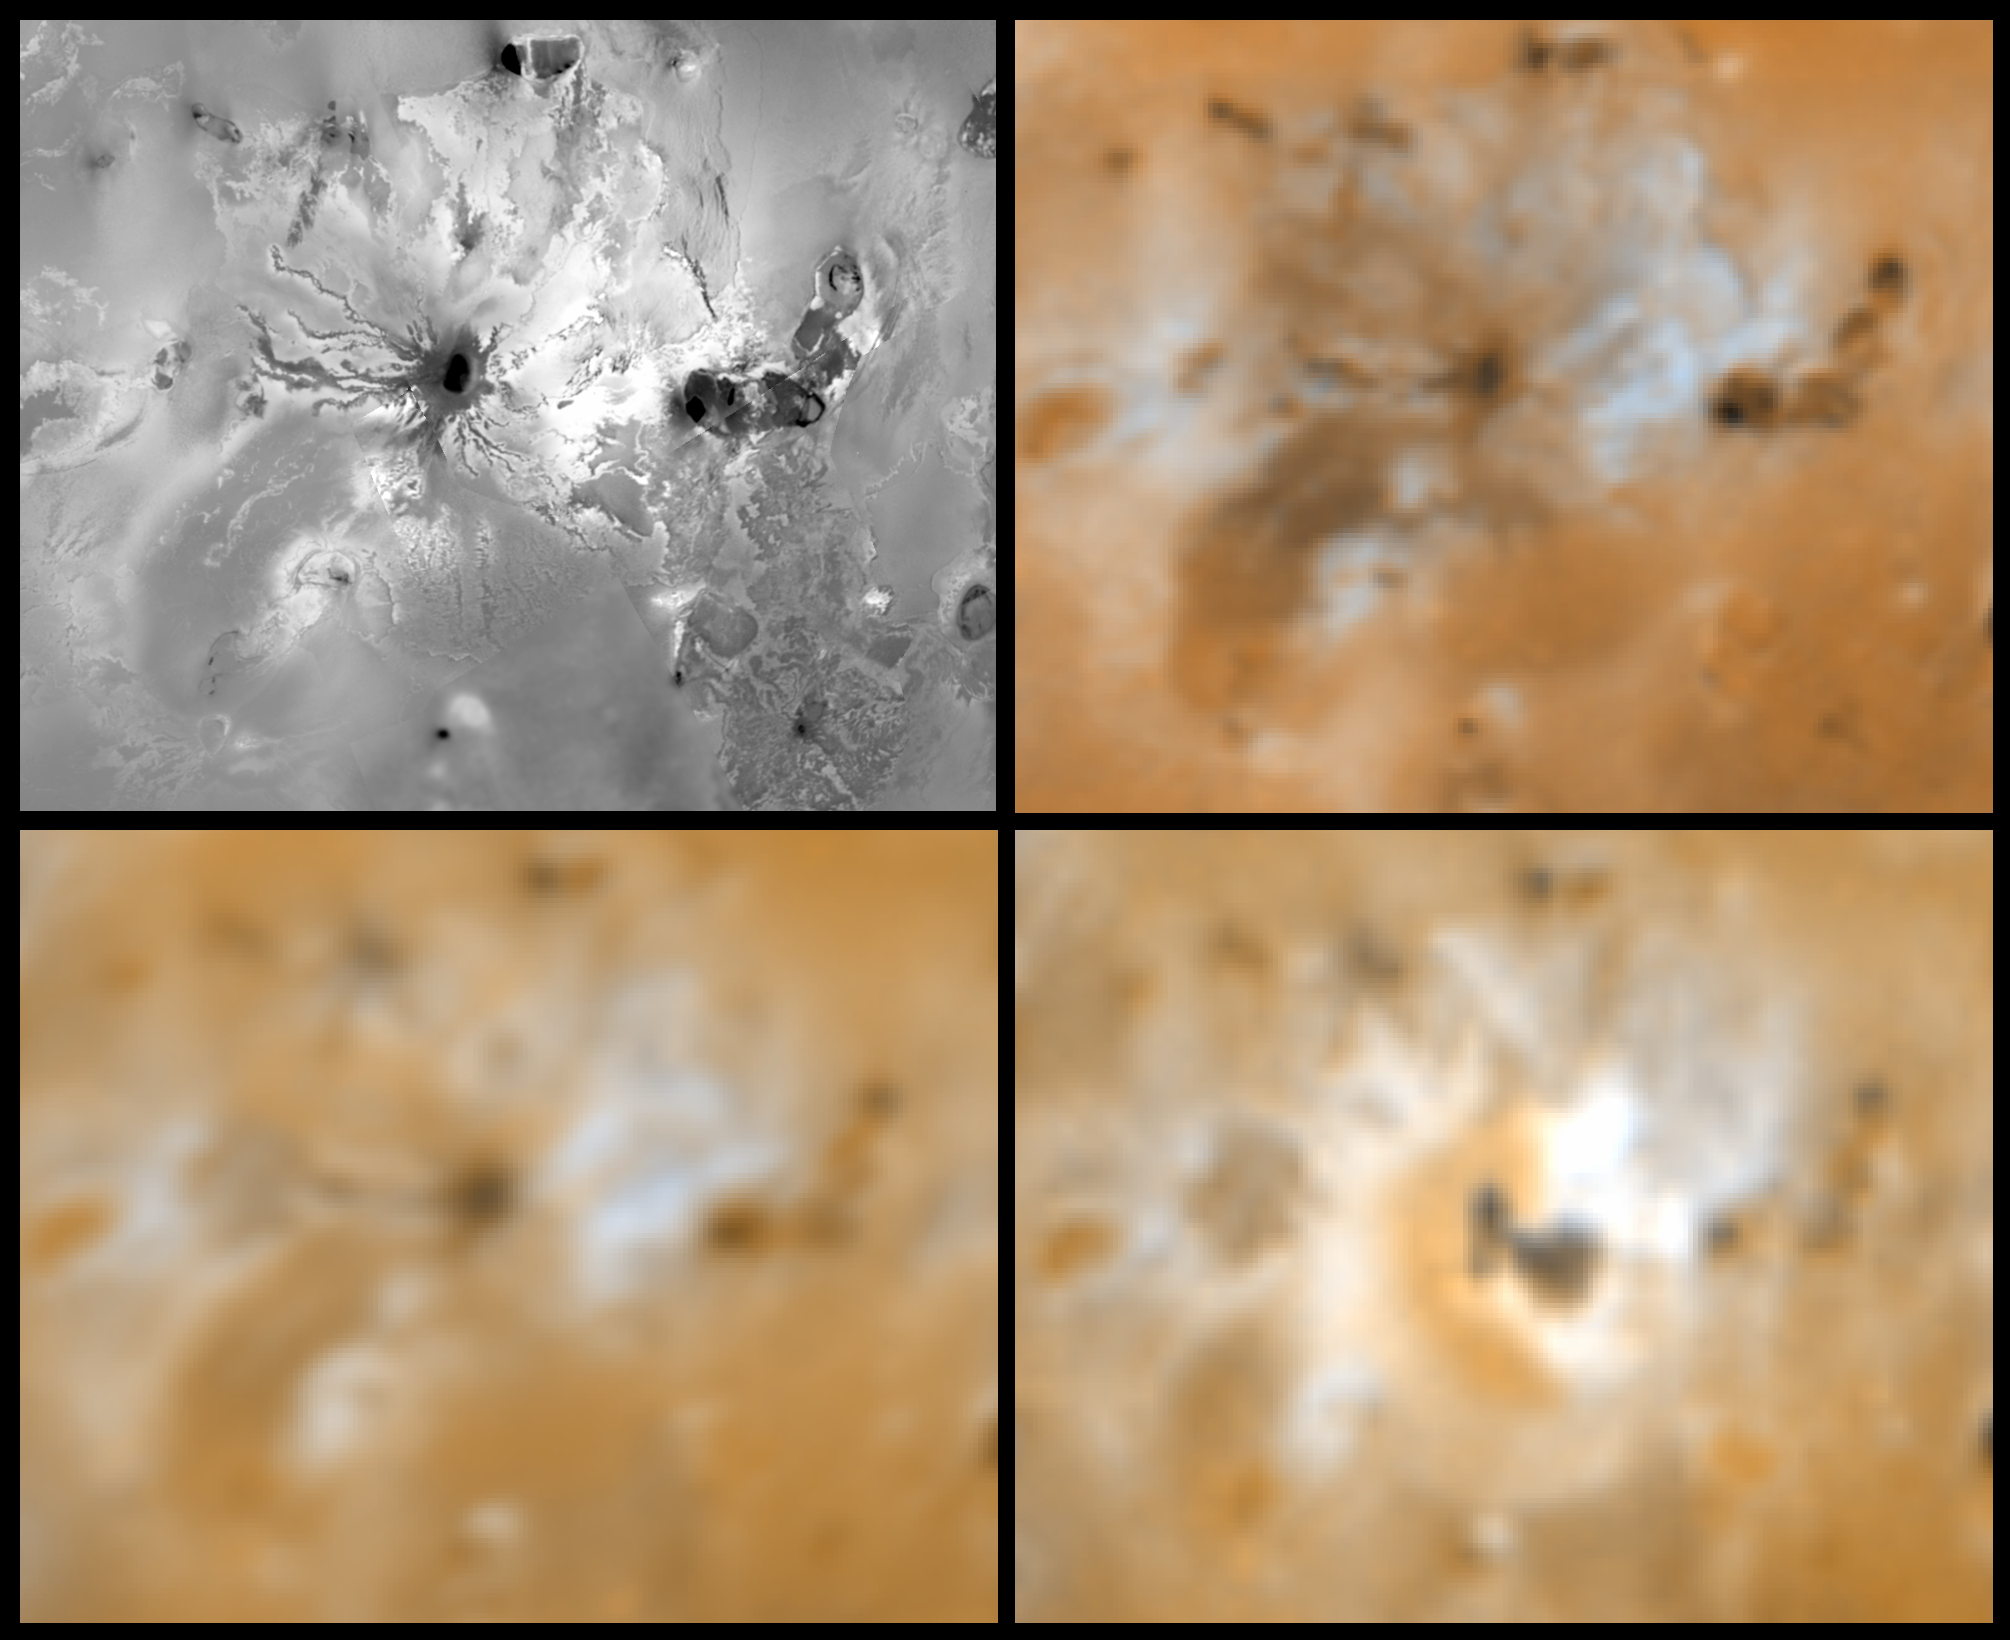

Massive Resurfacing of the Ionian Volcano Ra Patera

Four views of the volcano Ra Patera on Jupiter’s moon Io showing changes seen on June 27th, 1996 by the Galileo spacecraft as compared to views seen by the Voyager spacecraft during the 1979 flybys. Clockwise from upper left is a Voyager 1 high resolution image, a Voyager 1 color image, a Galileo color image, and a Voyager 2 color image. North is to the top of the picture. Observations obtained by J. Spencer and others with the Hubble Space Telescope had indicated a major change in recent years. The Galileo images reveal the detailed morphology of new deposits. Dark materials, previously confined to a summit caldera, appear to have overflowed the caldera walls to produce a small flow to the south and a larger flow to the southeast. New bright deposits covering an area of about 40,000 square kilometers (the size of New Jersey) surround the dark materials. The morphology of the bright materials suggests emplacement as lava flows rather than pyroclastics. Notice the lobate margins and how the bright materials embay a plateau in the upper left. The Voyager 1 images also reveal relatively bright lava flows emanating from Ra Patera, especially to the northeast. The colors of the flows match those of sulfur plus SO2 frost. Images are 953 km wide. The Jet Propulsion Laboratory, Pasadena, CA manages the mission for NASA’s Office of Space Science, Washington, DC.

Credit: NASA/JPL/USGS